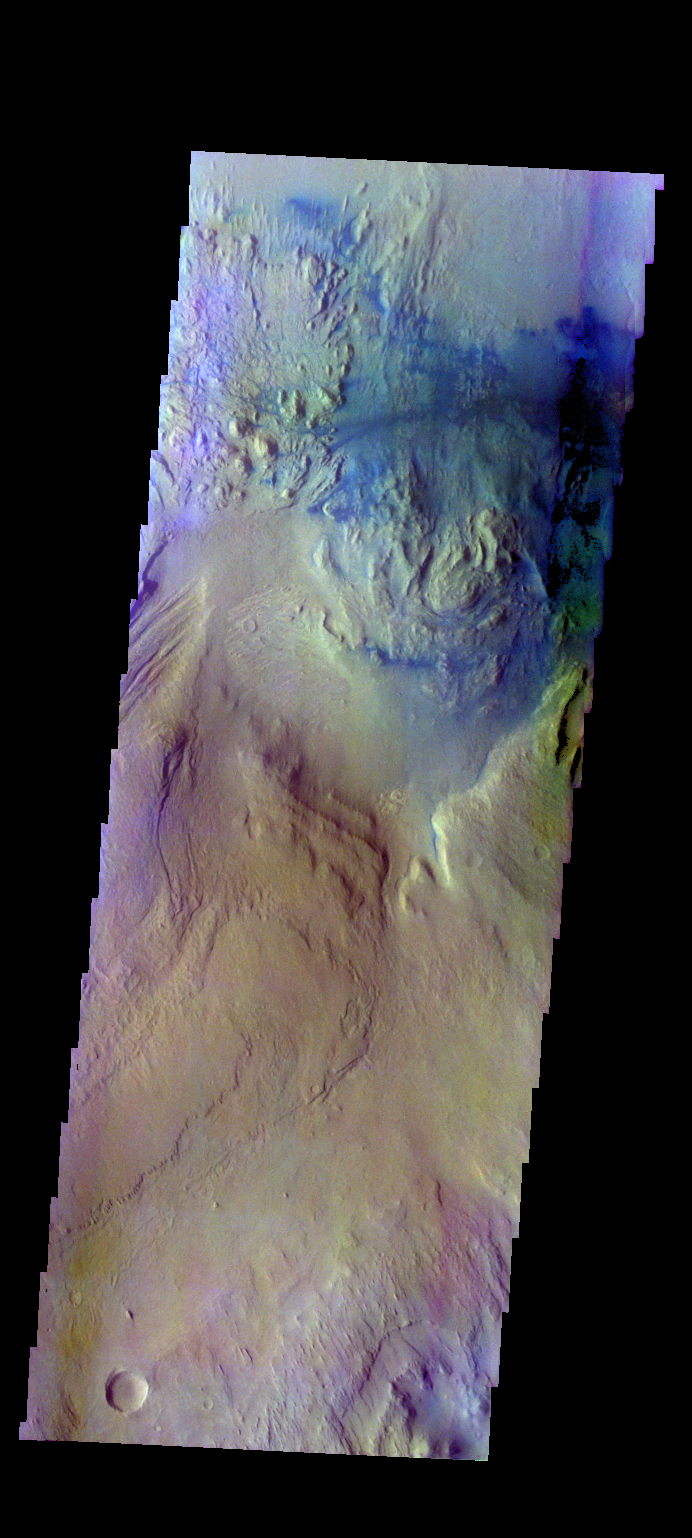

Gale Crater – False Color

The THEMIS VIS camera contains 5 filters. The data from different filters can be combined in multiple ways to create a false color image. These false color images may reveal subtle variations of the surface not easily identified in a single band image. Today’s false color image shows part of the floor of Gale Crater.

Credit: NASA/JPL-Caltech/ASU